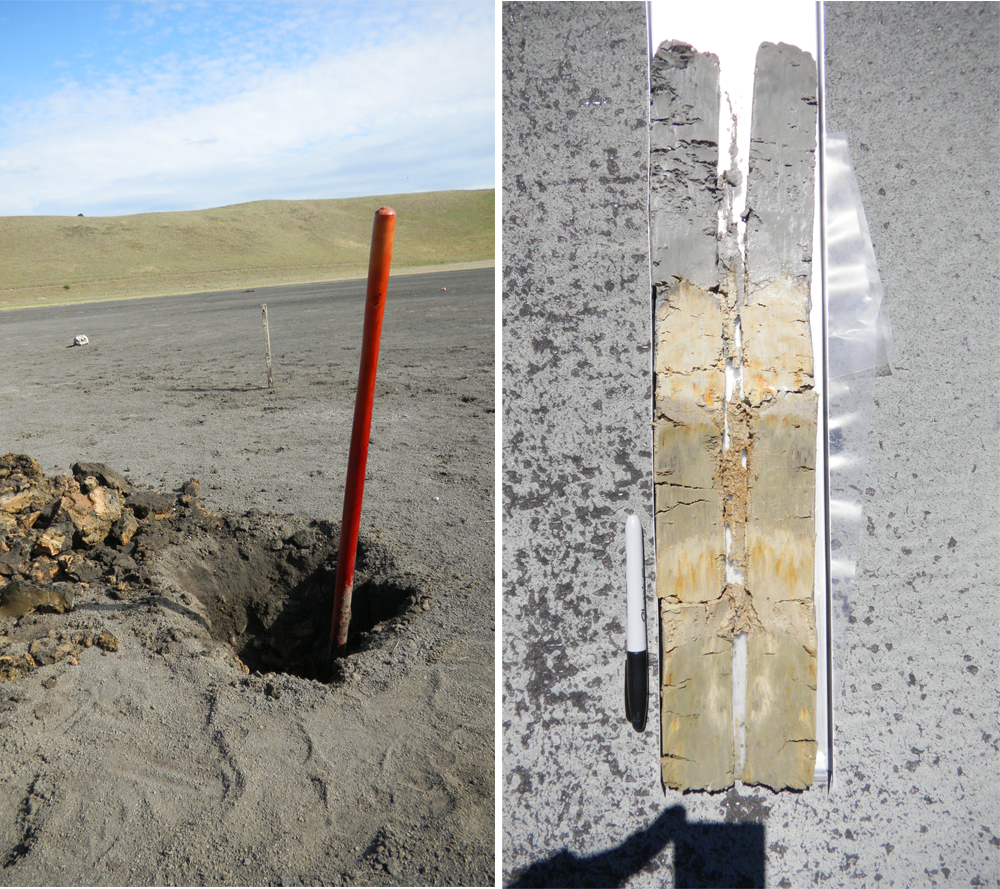

An Earth Analog to Mars’ Yellowknife Bay

This set of images shows a modern terrestrial analog to the “Yellowknife Bay” area that NASA’s Curiosity rover is exploring. At left is a sampling pit exposing clay-bearing lake sediments, deposited in a basaltic basin in southern Australia. At right is a core sample from the lakebed, showing clay-rich, layered sediments. Different layers correspond to changing mineral compositions, a reflection of changing lake chemistry and environmental conditions over geologic time. The felt-tip pen is included for scale.

NASA’s Jet Propulsion Laboratory, a division of Caltech in Pasadena, manages the project for NASA’s Science Mission Directorate, Washington, and built Curiosity and CheMin.

Credit: NASA/JPL-Caltech/Ames